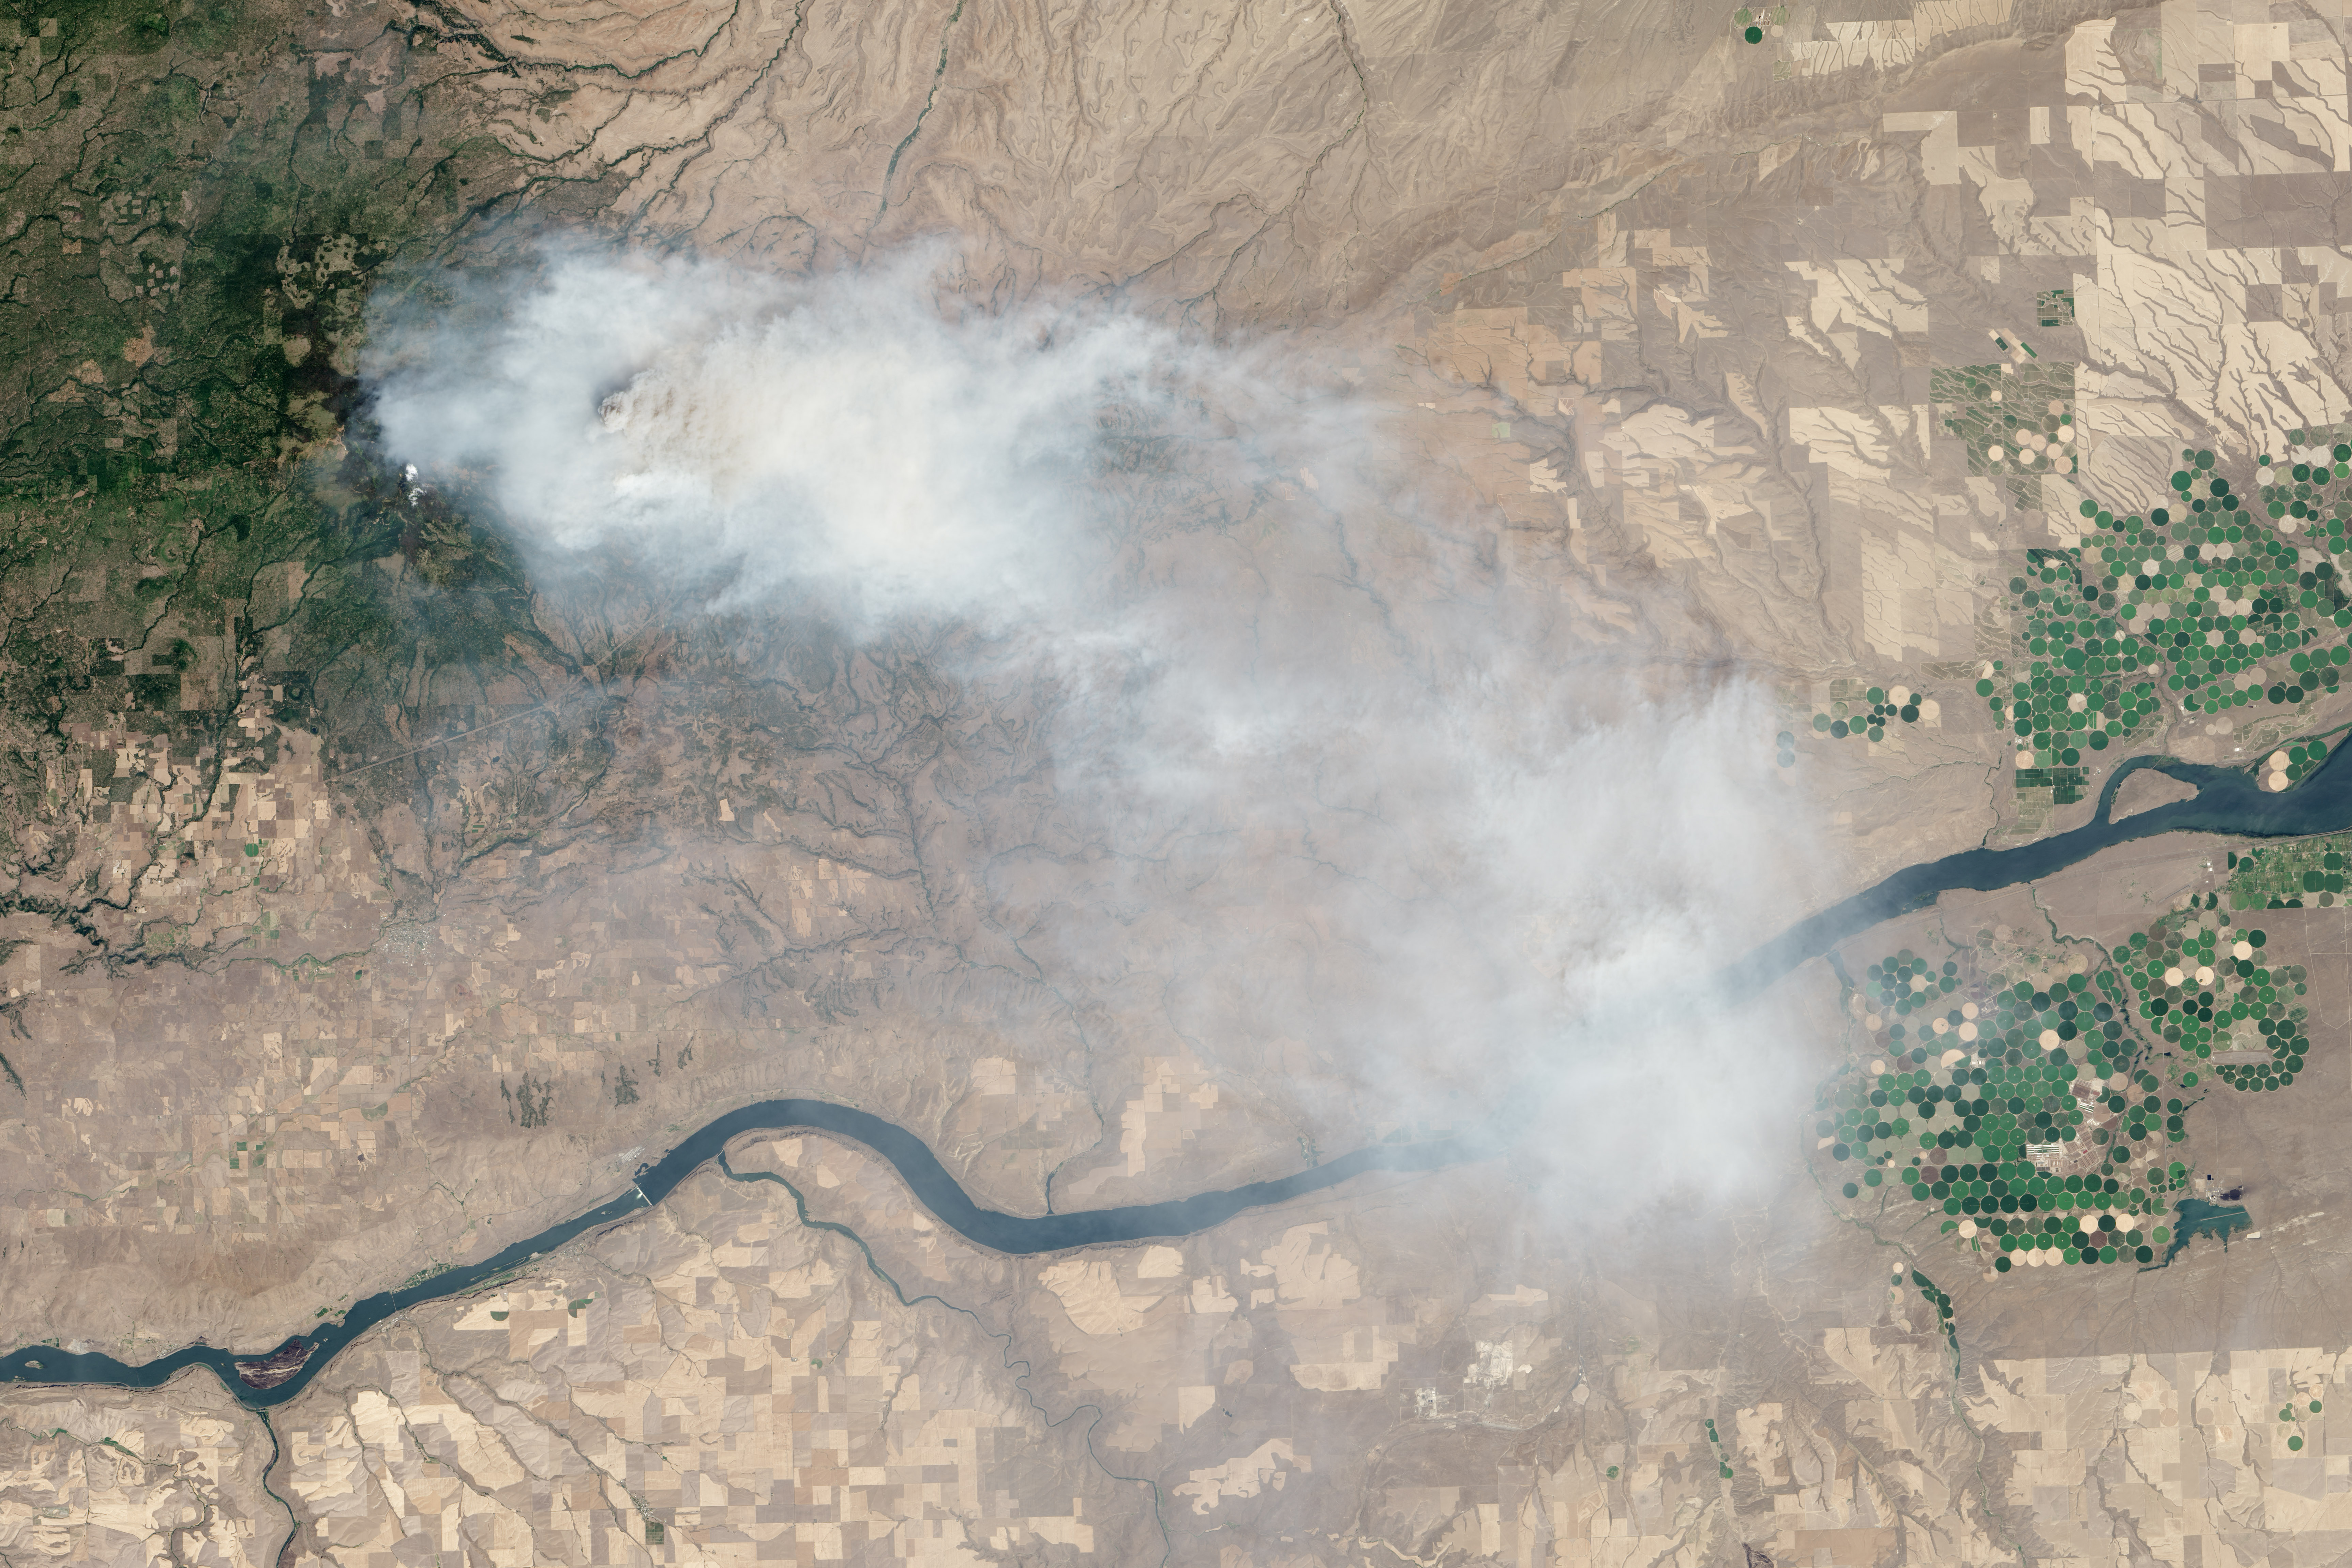

Mile Marker 28 Fire

Eight major wildfires burned through forests and grasslands in the Pacific Northwest in late-July 2013, threatening homes and forcing road closings and evacuations. Many parts of Washington and Oregon faced extreme fire threats, as strong thunderstorms lined up to hit parched forests and grasslands with lightning. On July 28, 2013, the Operational Land Imager (OLI) on Landsat 8 captured these images of the Mile Marker 28 fire in the Simcoe Mountains northeast of Goldendale, Washington. Smoke blew east toward Kennewick, Pasco, and Richland. The lower image shows a closer view of smoke billowing up from the most active part of the fire. Ignited on July 24, 2013, the fire charred more than 22,000 acres (8,900 hectares) by July 30, when more than 1,000 firefighters achieved 40 percent containment. The blaze forced the evacuation of dozens of homes and the closure of US Highway 97. Through July 25, 450 wildfires had burned 10,220 acres (4,136 hectares) in Washington, while Oregon saw 603 fires that burned 63,135 acres (25,549 hectares). In all, 2.3 million acres burned across the United States by late-July, below the national average. Over the past ten years, an average of 4.2 million acres had burned in the United States by the end of each July. While coastal and western Washington receive heavy rain throughout the year, the rain shadow caused by the Cascades leaves central Washington quite dry. The mountains force moist air from the Pacific to rise, causing it to cool and condense into rain or snow on the windward side of the Cascades. So little moisture is left by the time air passes over the Cascades, that the area around Mile Marker 28 typically receives just 8 inches (20 centimeters) of precipitation per year. NASA Earth Observatory image by Jesse Allen and Robert Simmon, using Landsat data from the U.S. Geological Survey.

Credit: NASA Earth Observatory